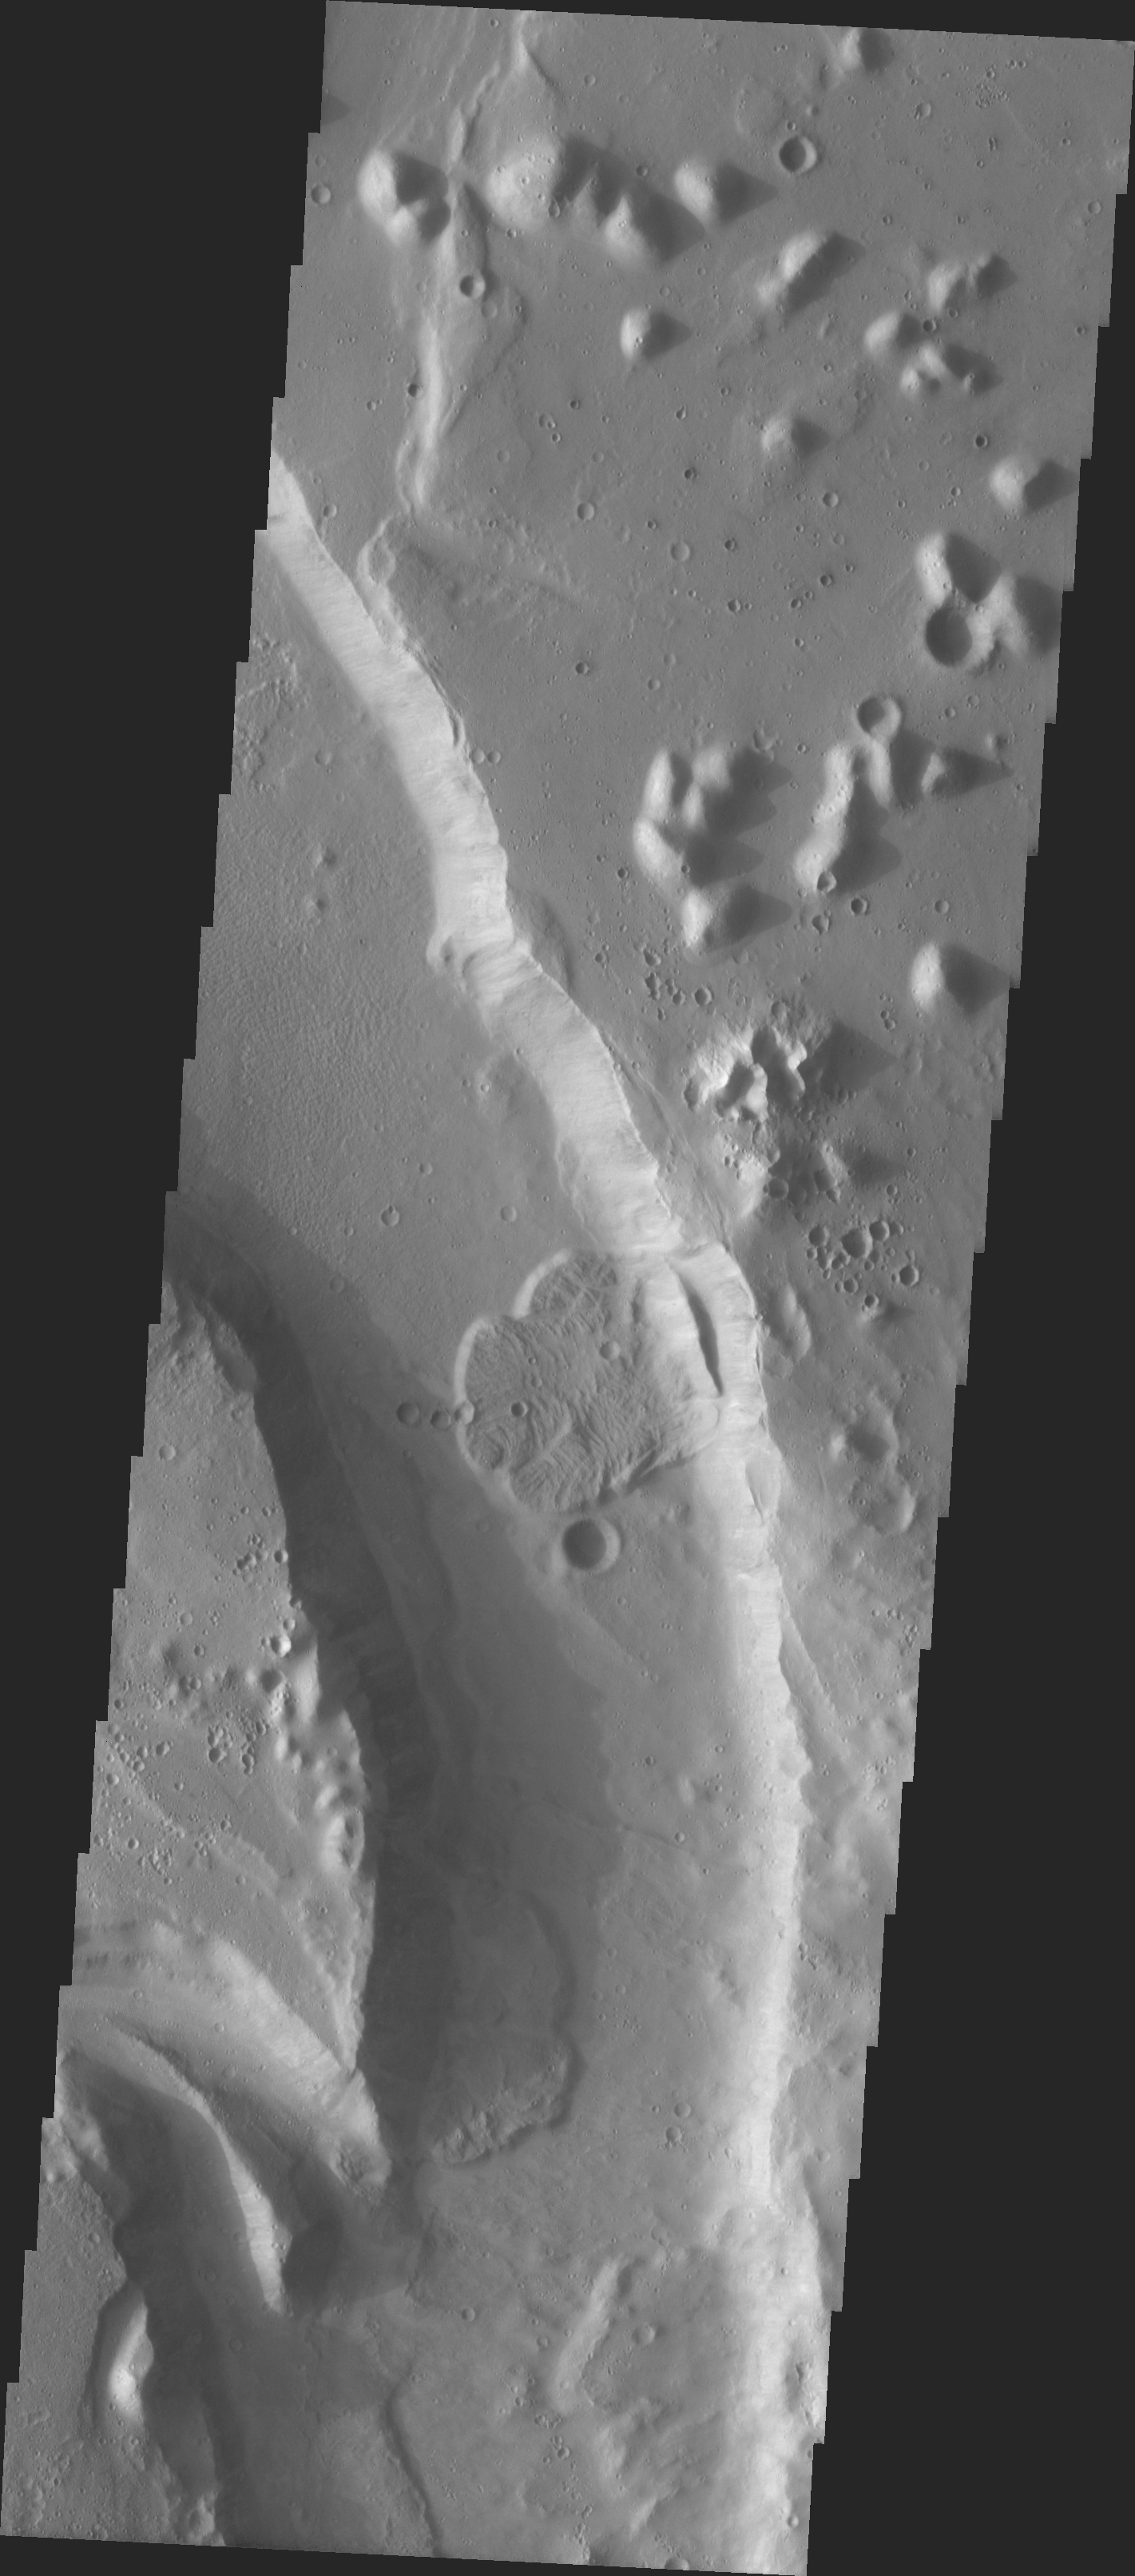

MSIP: A Bend In The River in Tiu Vallis

Released 26 April 2004

We began MSIP with 122 students divided into 24 teams. Each team created a proposal and, through the peer review process, seven proposals were selected. Two teams were formed to actually select a site. The Tiu Vallis site was selected by the “Water” group. In the context image there appeared to be several features that would result in deposition. The first was a “bend in the river.” There also was a structure that looked like a confluence of two streams that would result in deposition. The actual THEMIS image is dominated by a channel. There also is a confluence at the bottom of the image. The channel contains three lobate flow deposits. One team went on to investigate the flows to see if they could determine their relative age.

Image information: VIS instrument. Latitude 14.8, Longitude 326.8 East (3.9 West). 19 meter/pixel resolution.

NASA and Arizona State University’s Mars Education Program is offering students nationwide the opportunity to be involved in authentic Mars research by participating in the Mars Student Imaging Project (MSIP). Teams of students in grades 5 through college sophomore level have the opportunity to work with scientists, mission planners and educators on the THEMIS team at ASU’s Mars Space Flight Facility, to image a site on Mars using the THEMIS visible wavelength camera. For more information go to the MSIP website: http://msip.asu.edu.

Note: this THEMIS visual image has not been radiometrically nor geometrically calibrated for this preliminary release. An empirical correction has been performed to remove instrumental effects. A linear shift has been applied in the cross-track and down-track direction to approximate spacecraft and planetary motion. Fully calibrated and geometrically projected images will be released through the Planetary Data System in accordance with Project policies at a later time.

NASA’s Jet Propulsion Laboratory manages the 2001 Mars Odyssey mission for NASA’s Office of Space Science, Washington, D.C. The Thermal Emission Imaging System (THEMIS) was developed by Arizona State University, Tempe, in collaboration with Raytheon Santa Barbara Remote Sensing. The THEMIS investigation is led by Dr. Philip Christensen at Arizona State University. Lockheed Martin Astronautics, Denver, is the prime contractor for the Odyssey project, and developed and built the orbiter. Mission operations are conducted jointly from Lockheed Martin and from JPL, a division of the California Institute of Technology in Pasadena.

Credit: NASA/JPL/Arizona State University